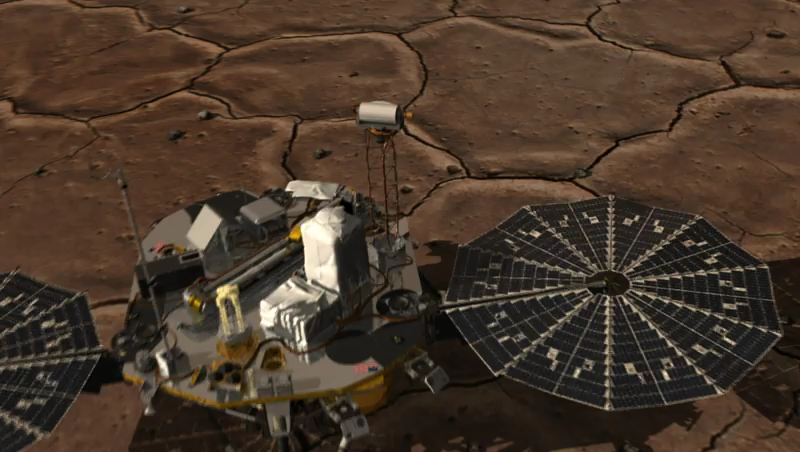

How Phoenix Gets a Look at its Footing

This artist’s animation shows how NASA’s three-legged Phoenix Mars Lander is able to get a better look at its footing and the physical characteristics of the underlying soil on the surface of the Red Planet. Because the Surface Stereo Imager is able to swivel in any compass direction as well as up and down, it can “see” and take snapshots of the footpad beneath the camera’s location near one edge of the spacecraft deck.

Each footpad is about the size of a large dinner plate, measuring 11.5 inches from rim to rim. The base of the footpad is shaped like the bottom of a shallow bowl to provide stability.

The footpad image was taken by the spacecraft’s Surface Stereo Imager at 17:07 local Mars time, shortly after landing May 25, 2008.

The Phoenix Mission is led by the University of Arizona, Tucson, on behalf of NASA. Project management of the mission is by NASA’s Jet Propulsion Laboratory, Pasadena, Calif. Spacecraft development is by Lockheed Martin Space Systems, Denver.

Photojournal Note: As planned, the Phoenix lander, which landed May 25, 2008 23:53 UTC, ended communications in November 2008, about six months after landing, when its solar panels ceased operating in the dark Martian winter.

Credit: NASA/JPL-Caltech/University of Arizona/Texas A&M